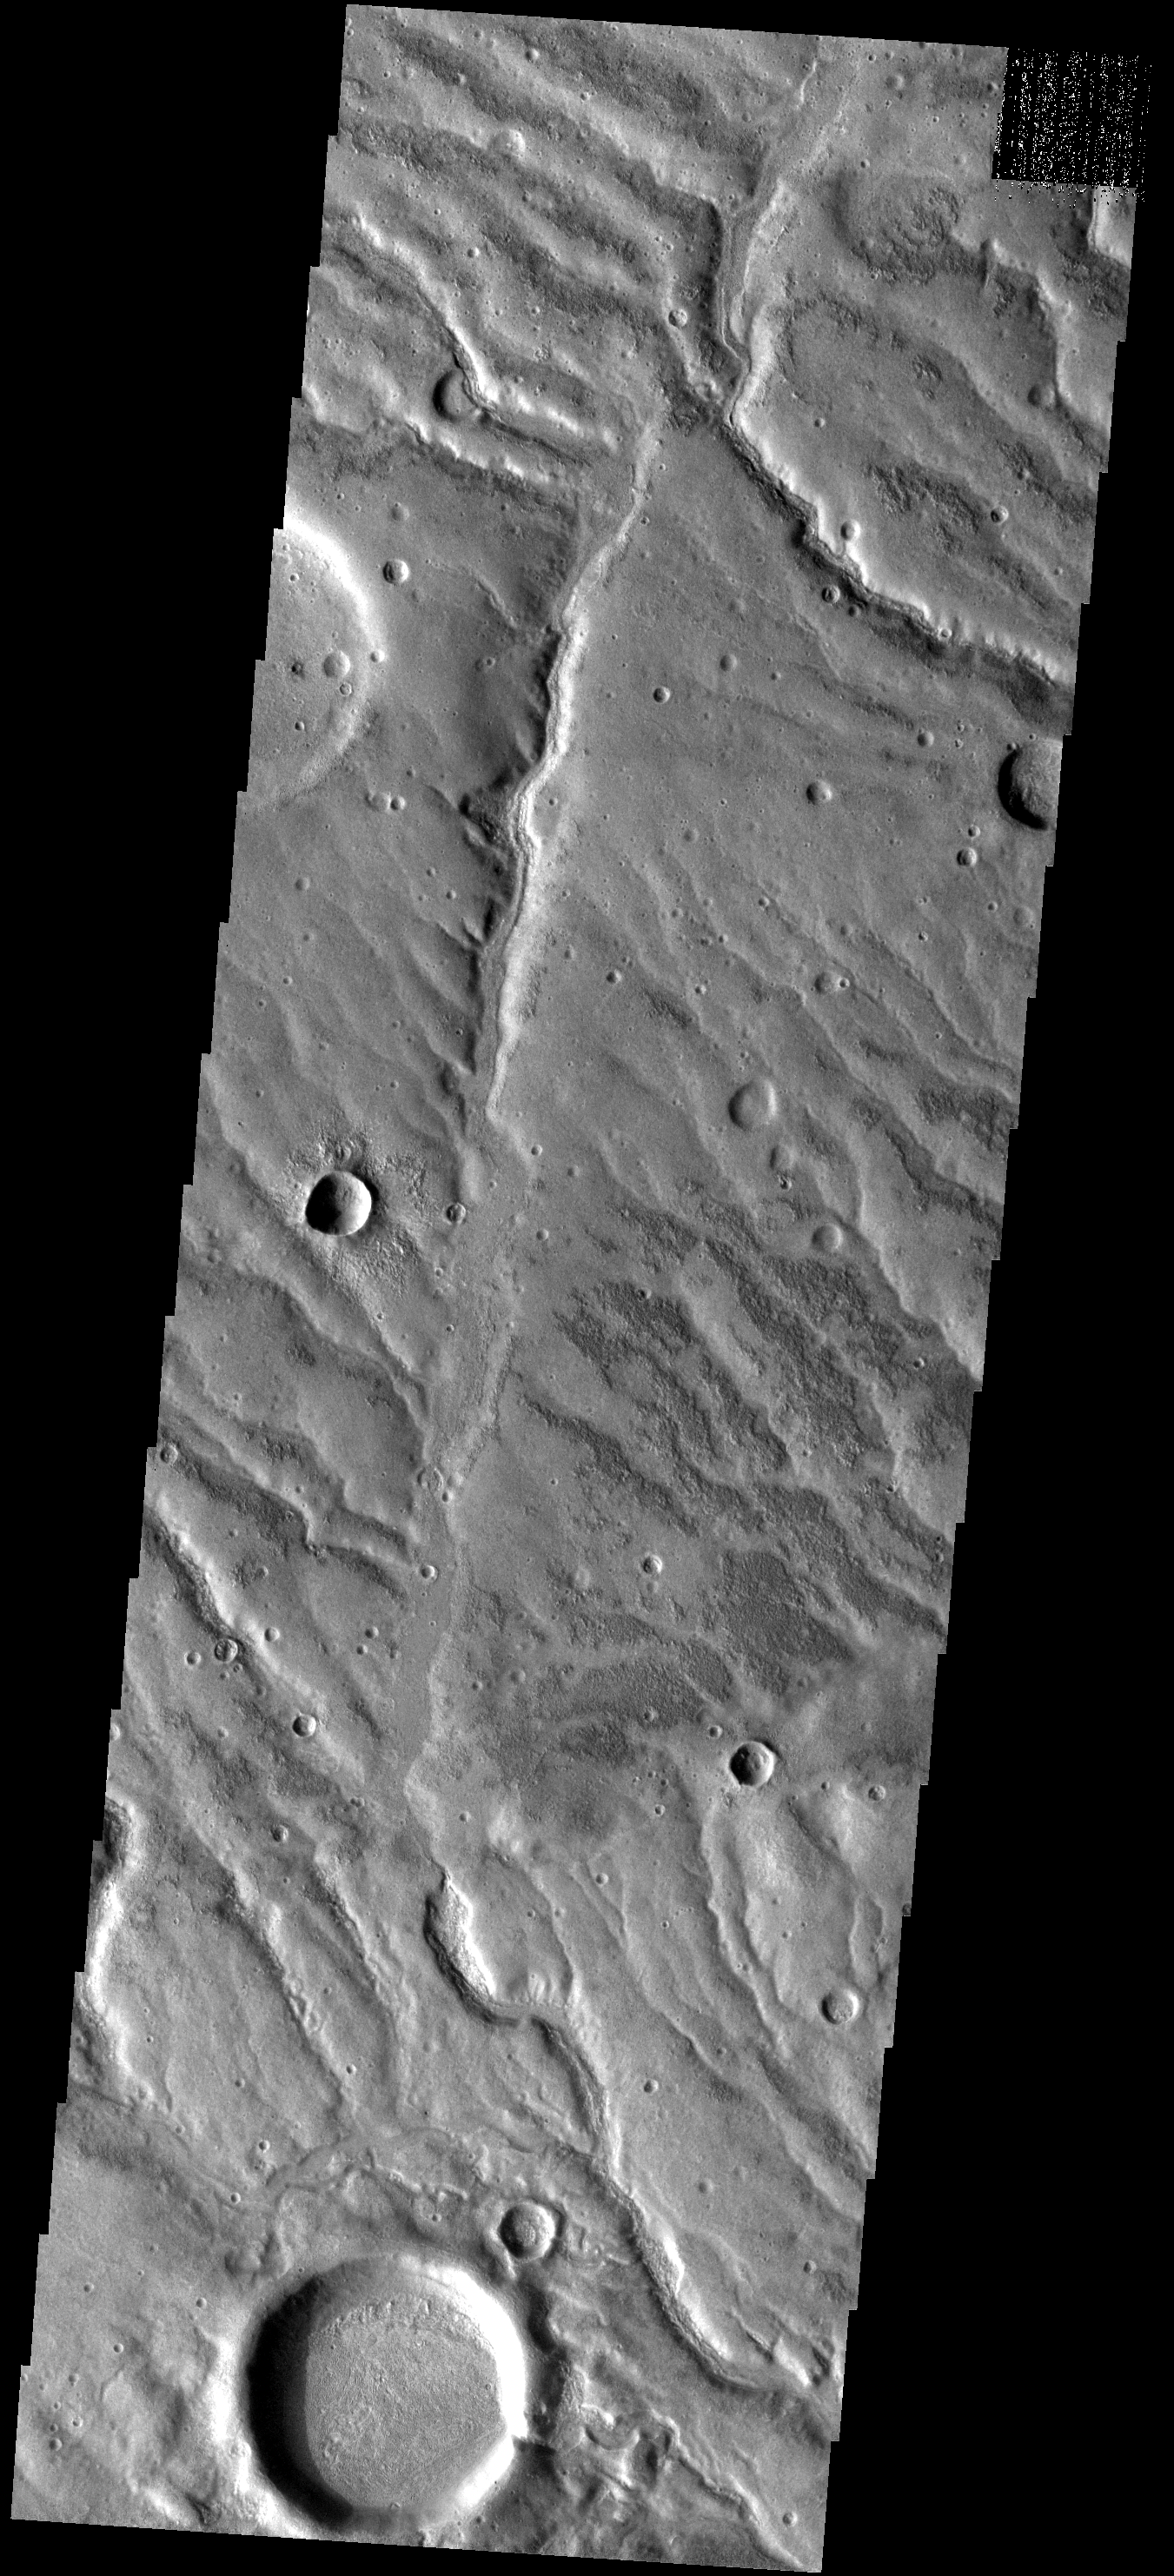

Channels Galore

This dissected surface is located in highlands between Solis Planum and Aonia Terra. These channels were likely carved by running water.

Image information: VIS instrument. Latitude -41.6N, Longitude 269.5E. 17 meter/pixel resolution.

Please see the THEMIS Data Citation Note for details on crediting THEMIS images.

Note: this THEMIS visual image has not been radiometrically nor geometrically calibrated for this preliminary release. An empirical correction has been performed to remove instrumental effects. A linear shift has been applied in the cross-track and down-track direction to approximate spacecraft and planetary motion. Fully calibrated and geometrically projected images will be released through the Planetary Data System in accordance with Project policies at a later time.

NASA’s Jet Propulsion Laboratory manages the 2001 Mars Odyssey mission for NASA’s Office of Space Science, Washington, D.C. The Thermal Emission Imaging System (THEMIS) was developed by Arizona State University, Tempe, in collaboration with Raytheon Santa Barbara Remote Sensing. The THEMIS investigation is led by Dr. Philip Christensen at Arizona State University. Lockheed Martin Astronautics, Denver, is the prime contractor for the Odyssey project, and developed and built the orbiter. Mission operations are conducted jointly from Lockheed Martin and from JPL, a division of the California Institute of Technology in Pasadena.

Credit: NASA/JPL/ASU